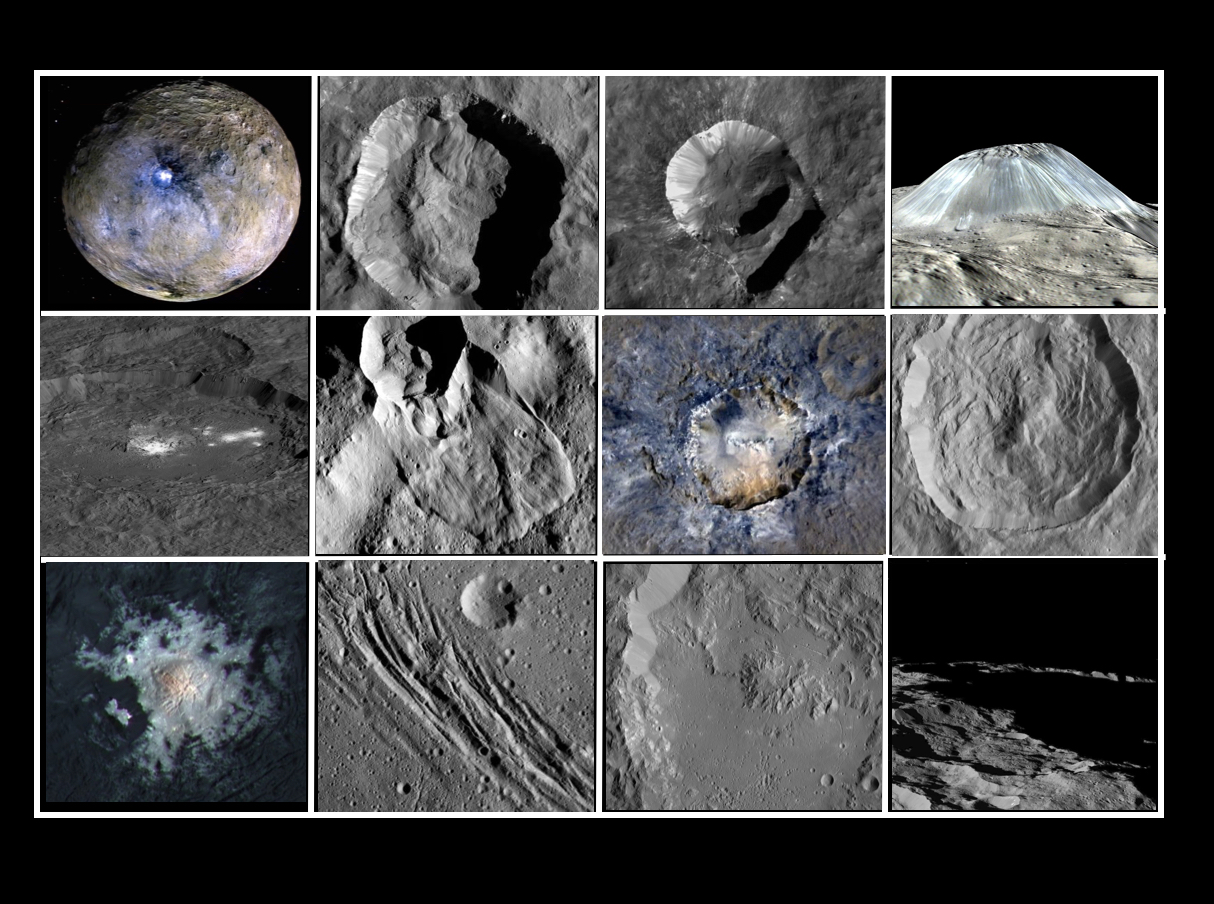

Collage of Features on Ceres

This collage shows some of the most interesting geological sites that NASA’s Dawn spacecraft has revealed at dwarf planet Ceres.

Images were acquired with the spacecraft’s framing camera during various phases of the mission: Survey orbit at a distance of about 2,700 miles (4,400 kilometers); high-altitude mapping orbit (HAMO) at a distance of 915 miles (1,470 kilometers) from Ceres; and low-altitude mapping orbit (LAMO) at an altitude of 240 miles (385 kilometers).

In the first row, from left to right:

Ceres in shown in false color, roughly centered on Occator Crater, home of the brightest area on Ceres. This picture combines color images obtained by Dawn in its survey orbit. Red corresponds to a wavelength range around 980 nanometers (near infrared), green to a wavelength range around 750 nanometers (red, visible light) and blue to a wavelength range of around 430 nanometers (blue, visible light). This picture illustrates the diversity of terrains on Ceres where the bluish material points to recently emplaced material and the brownish background material is associated with older terrains.

Juling Crater (12 miles, 20 kilometers in diameter) as seen in LAMO. Central coordinates are 36 degrees south latitude, 168 degrees east longitude. It is named after the Sakai/Orang Asli (Malaysia) spirit of the crops. This crater displays evidence for the presence of ice — for example, in the form of a large flow feature seen at the top of the image.

Oxo Crater (6 miles, 10 kilometers in diameter) as seen in LAMO. Center coordinates are 42 degrees north latitude, 0 degrees east longitude. It is named after the god of agriculture in Afro-Brazilian beliefs of Yoruba derivation. Oxo hosts the first site at which Dawn detected ice on Ceres, exposed by a landslide.

Ahuna Mons is not only a volcano, but also the tallest mountain on Ceres. It is about 2.5 miles (4 kilometers) high and 11 miles (17 kilometers) wide. Center coordinates are 10 degrees south latitude, 316 degrees east longitude. This view combines images obtained in LAMO in blue (430 nanometers), green (750 nanometers) and infrared (980 nanometers) color filters. Ahuna is named after the Sumi tribe (Nagaland, northeastern India) traditional post-harvest thanksgiving festival.
Second Row

Occator Crater (57 miles, 92 kilometers across) is seen in LAMO images. Center coordinates are 20 degrees north latitude, 239 degrees east longitude. Named after the Roman agricultural deity of the harrowing.

This image shows a “Type I” flow feature with a thick “toe” typical of rock glaciers and icy landslides on Earth as viewed in LAMO. The flow feature, found in Ghanan Crater (77 degrees north latitude, 31 degrees east longitude), is one of the most voluminous on Ceres.

Enhanced color view of Haulani Crater (21 miles, 34 kilometers in diameter) in color observed in HAMO. Central coordinates: 6 degrees north latitude, 11 degrees east longitude. Named after the Hawaiian plant goddess.

Kokopelli Crater (21 miles, 34 kilometers in diameter) seen in LAMO. Central coordinates: 18 degrees north latitude, 125 degrees east longitude. Named after the Pueblo (SW USA) fertility deity, who presides over agriculture. This crater displays a nice arrangement of scarps that likely formed when the crater partly collapsed during its formation.
Third Row

Central region of Occator Crater, called Cerealia Facula, seen in color. The facula — or “bright spot” — is about 9 miles (14 kilometers) in diameter. Center coordinates: 20 N, 240 E. Cerealia refers to the major festival in Ancient Rome that celebrates the grain goddess Ceres (8 days in mid- to late April). The view was produced by combining the highest resolution images of Occator obtained in LAMO (at image scales of 35 meters, or 115 feet, per pixel) with color images obtained in HAMO (at image scales of 135 meters, or about 440 feet, per pixel). The three images used to produce the color were taken using filters centered at 430, 750 and 980 nanometers (the last being slightly beyond the range of human vision, in the near-infrared).

North part of Nar Sulcus seen in LAMO. The full feature is about 39 miles (63 km) in length and is located around 42 degrees south latitude, 280 degrees east longitude. Nar is a Azerbaijani festival of pomegranate harvest held in October-November in Goychay city, center of pomegranate cultivation in Azerbaijan. A sulcus is a set of parallel furrows or ridges.

Ikapati Crater (31 miles, 50 kilometers in diameter) seen in LAMO. Central coordinates: 34 degrees north latitude, 46 degrees east longitude. Ikapati is named after the Philippine goddess of the cultivated lands. The crater has a smooth floor, probably because heat from the impact that formed Ikapati caused ice in the ground to melt, and then refreeze.

This view of Ceres, taken in LAMO, shows an area located at approximately 86 degrees south longitude, 177 degrees east longitude. This part of Ceres, near the south pole, has such long shadows because, from the perspective of this location, the sun is near the horizon. At the time this image was taken, the sun was 4 degrees north of the equator. If you were standing this close to Ceres’ south pole, the sun would never get high in the sky during the course of a nine-hour Cerean day.
Dawn’s mission is managed by JPL for NASA’s Science Mission Directorate in Washington. Dawn is a project of the directorate’s Discovery Program, managed by NASA’s Marshall Space Flight Center in Huntsville, Alabama. UCLA is responsible for overall Dawn mission science. Orbital ATK Inc., in Dulles, Virginia, designed and built the spacecraft. The German Aerospace Center, Max Planck Institute for Solar System Research, Italian Space Agency and Italian National Astrophysical Institute are international partners on the mission team.

Credit: NASA/JPL-Caltech/UCLA/MPS/DLR/IDA